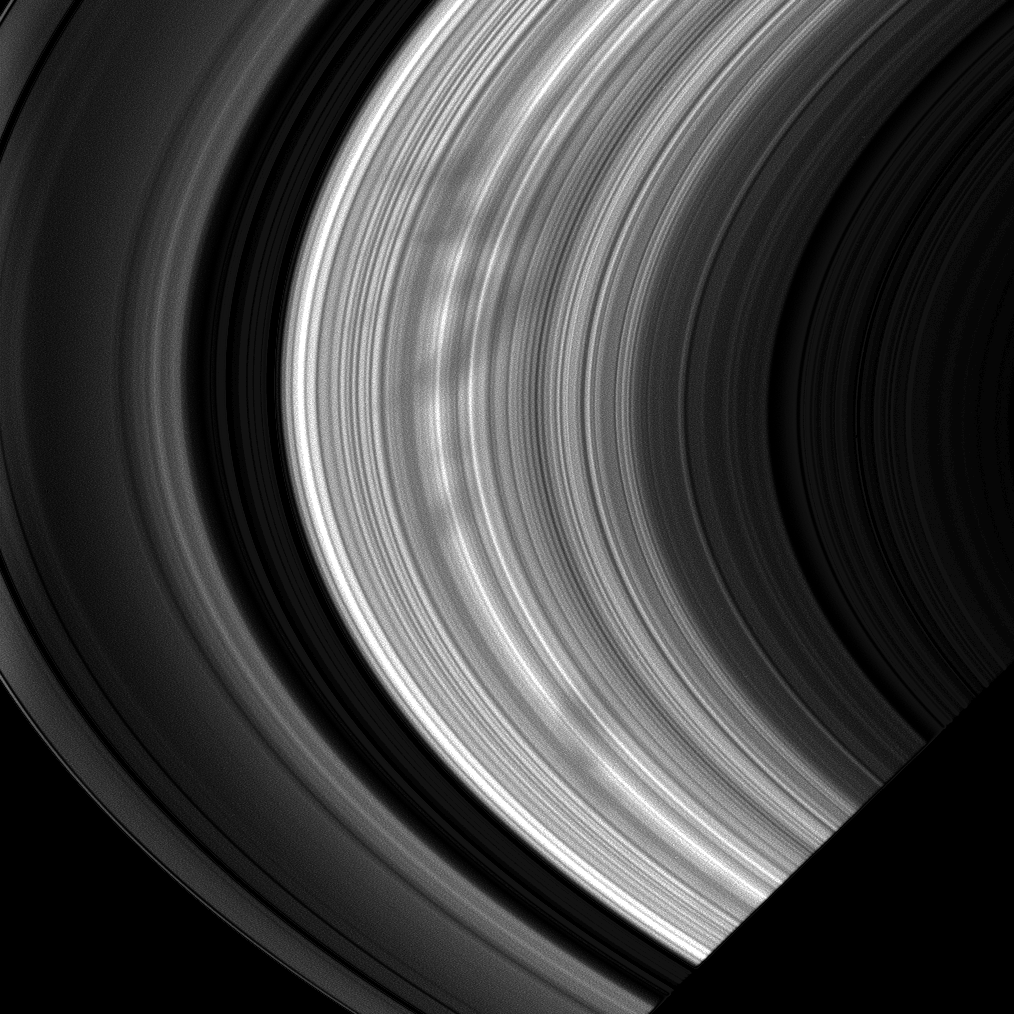

Out of the Shadow

A large group of spokes emerges from Saturn’s shadow in this image taken of the morning side of the rings. Such groupings may hold clues to the manner in which these features are formed.

The image was taken in visible light with the Cassini spacecraft wide-angle camera on Nov. 2, 2008 at a distance of approximately 869,000 kilometers (540,000 miles) from Saturn and at a Sun-Saturn-spacecraft, or phase, angle of 37 degrees. Image scale is 48 kilometers (30 miles) per pixel.

The Cassini-Huygens mission is a cooperative project of NASA, the European Space Agency and the Italian Space Agency. The Jet Propulsion Laboratory, a division of the California Institute of Technology in Pasadena, manages the mission for NASA’s Science Mission Directorate, Washington, D.C. The Cassini orbiter and its two onboard cameras were designed, developed and assembled at JPL. The imaging operations center is based at the Space Science Institute in Boulder, Colo.

Credit: NASA/JPL/Space Science Institute